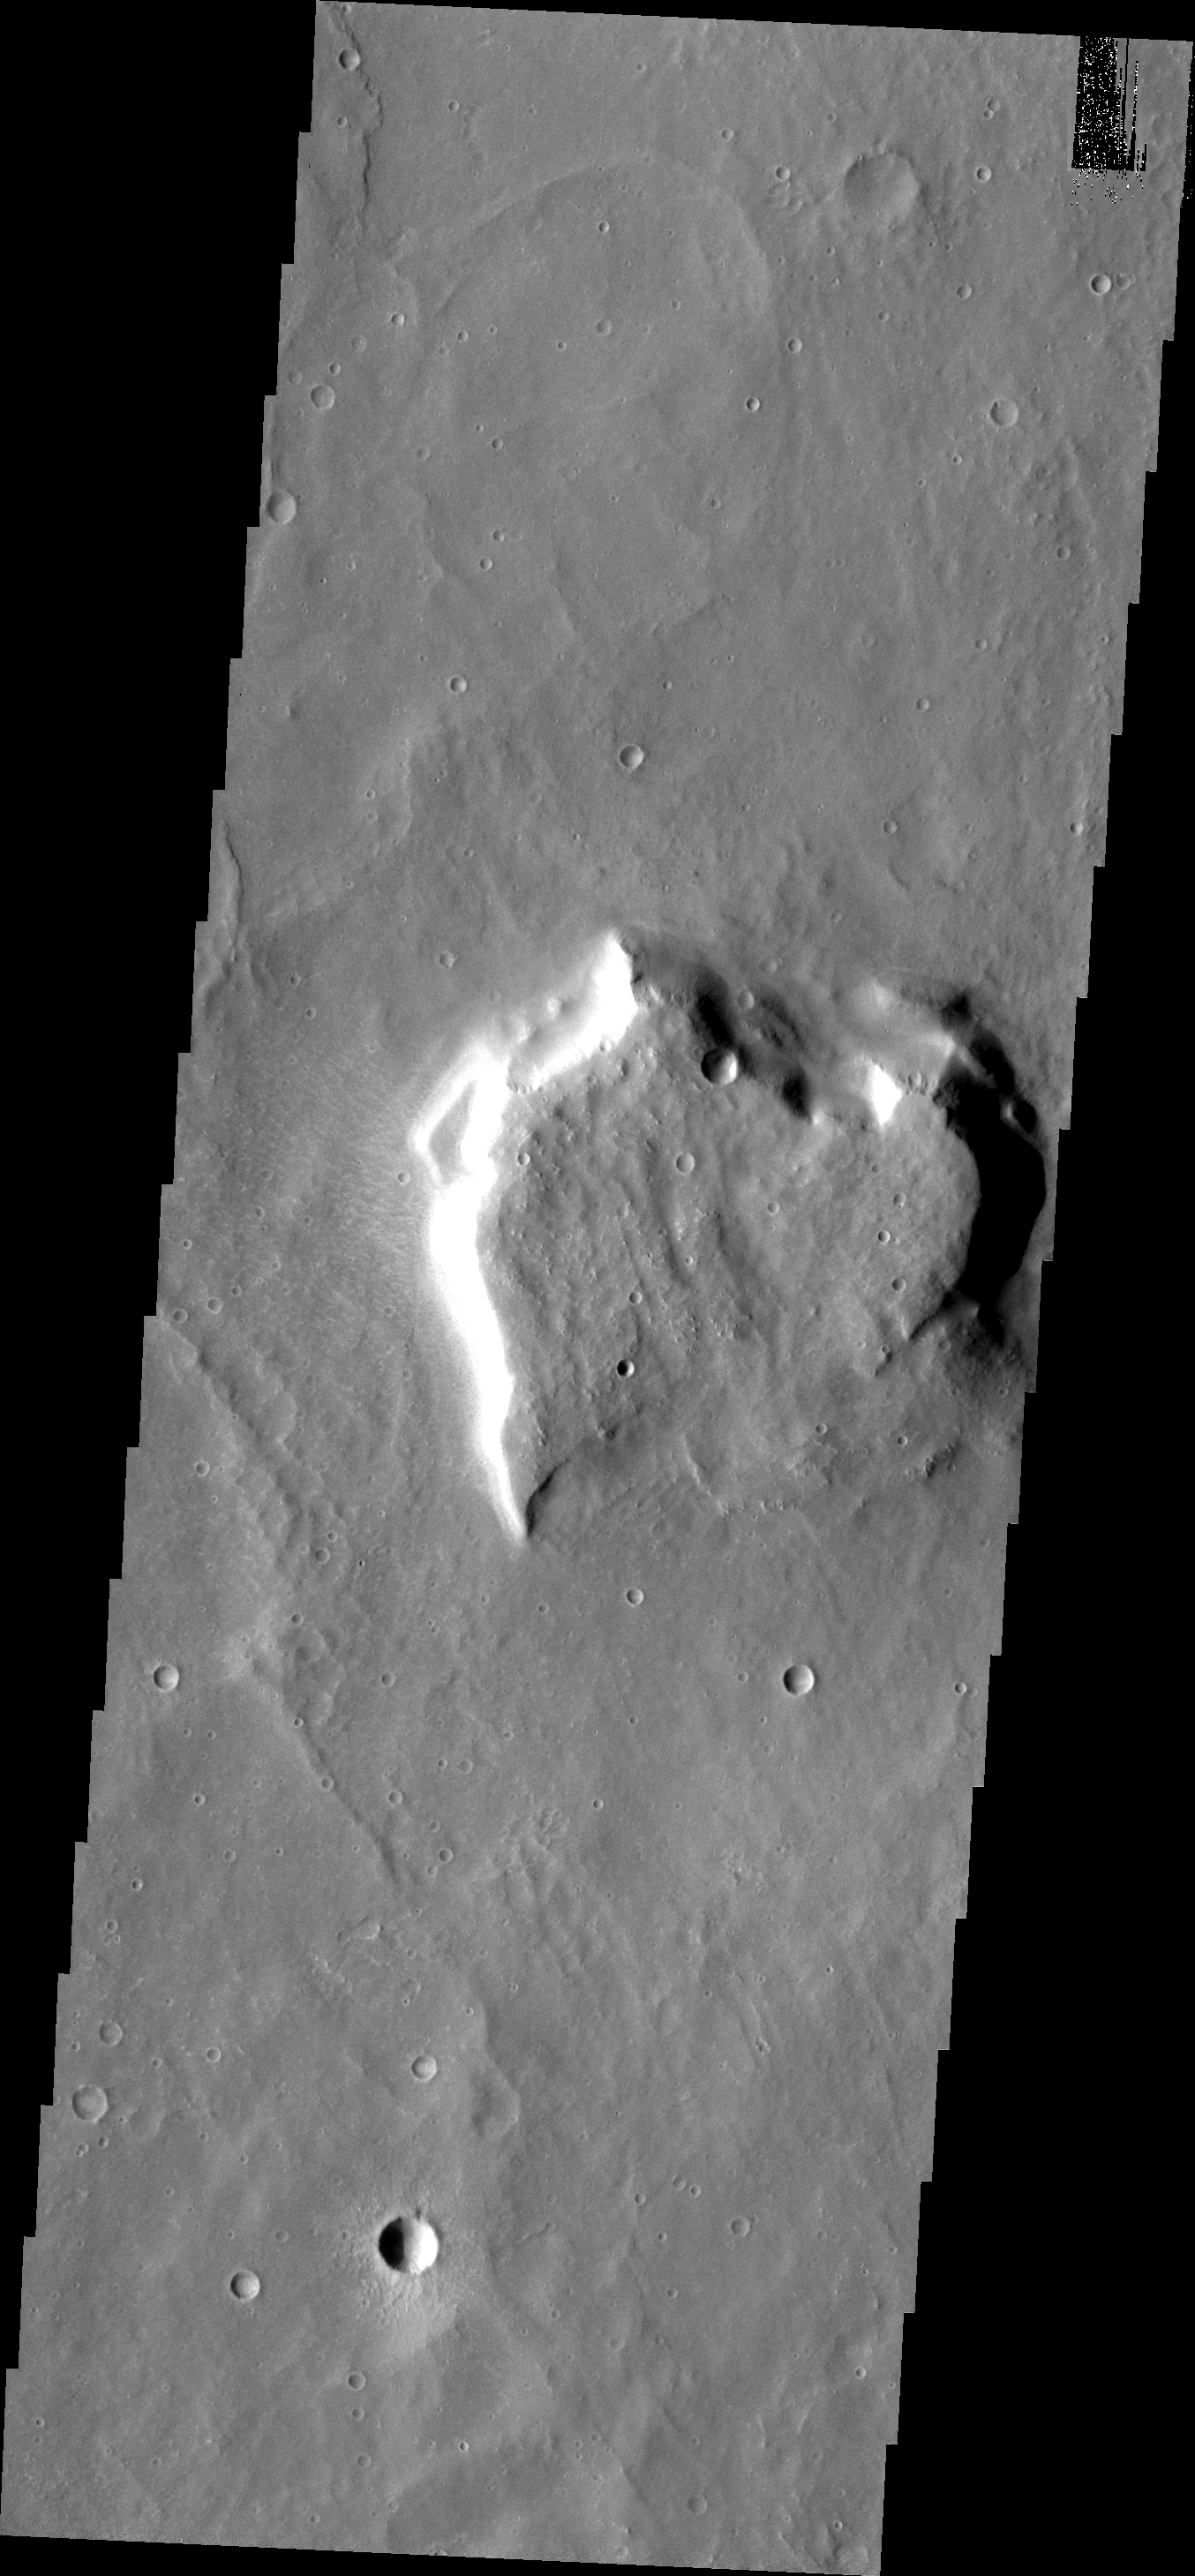

THEMIS Art #108

Do you see what I see? Though not as pretty as our previous heart-shaped mesa, here’s another one.

Credit: NASA/JPL-Caltech/ASU